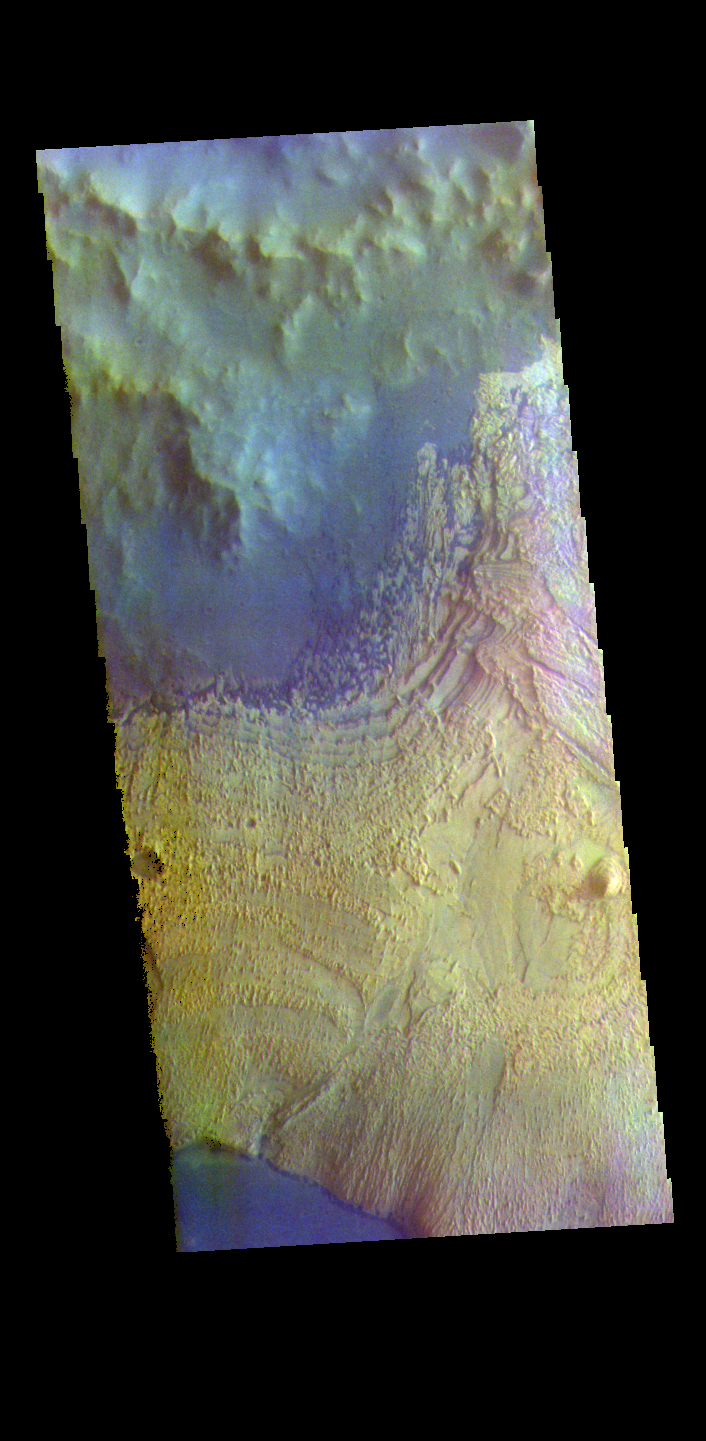

Becquerel Crater – False Color

The THEMIS VIS camera contains 5 filters. The data from different filters can be combined in multiple ways to create a false color image. These false color images may reveal subtle variations of the surface not easily identified in a single band image. Today’s false color image shows part of the floor of Becquerel Crater, including a large layered deposit (cream color) and small individual sand dunes (dark blue). Becquerel Crater is located in Arabia Terra and is 165km (102 miles) in diameter.

Credit: NASA/JPL-Caltech/ASU